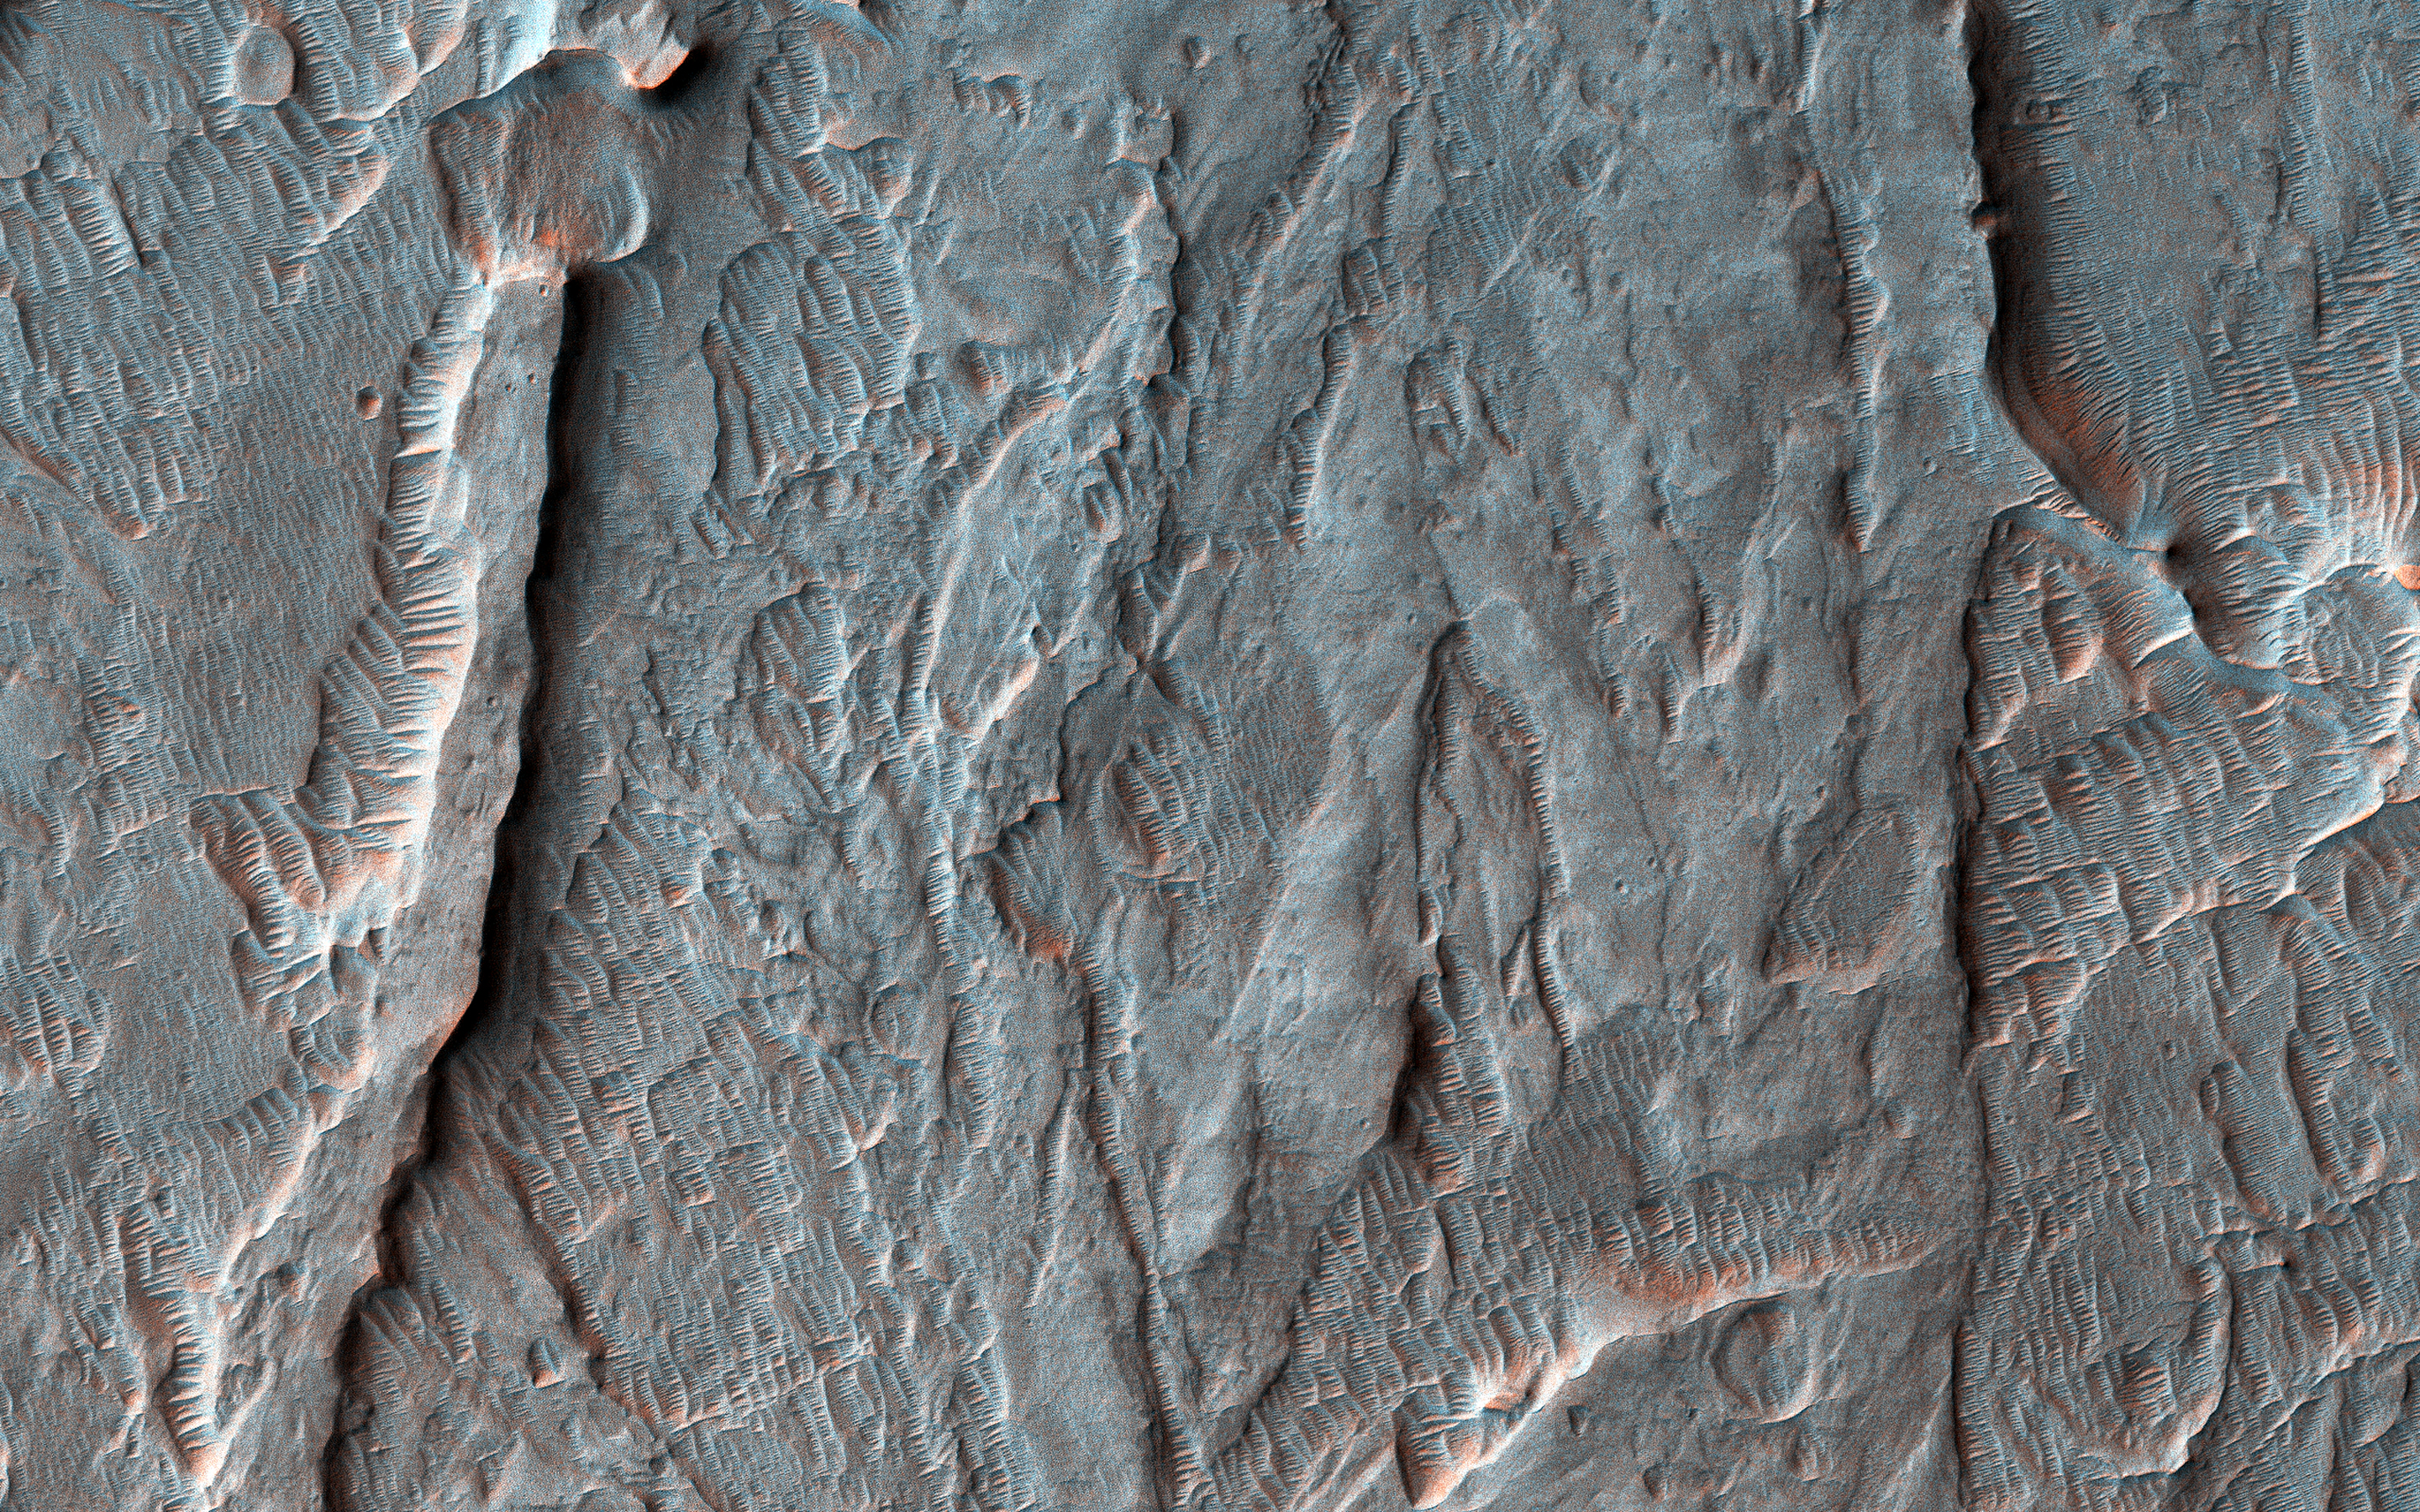

A Fan with Inverted Channels

This image was acquired on May 30, 2018 by NASA’s Mars Reconnaissance Orbiter. This image shows inverted channels within a fan whose origin could be either fluvial (produced by the action of a stream) or alluvial (created by sedimentary deposits).

If the fan is alluvial, then it formed on dry land. If the fan is fluvial, then it could have formed in water, like a delta. Similar fans with inverted channels are found in Eberswalde and Jezero craters, both of which are interpreted as deltas and are considered candidate locations of future rover landing sites.

The map is projected here at a scale of 25 centimeters (9.8 inches) per pixel. [The original image scale is 29.0 centimeters (11.4 inches) per pixel (with 1 x 1 binning); objects on the order of 87 centimeters (34.3 inches) across are resolved.] North is up.

This is a stereo pair with ESP_055360_1520.

The University of Arizona, Tucson, operates HiRISE, which was built by Ball Aerospace & Technologies Corp., Boulder, Colorado. NASA’s Jet Propulsion Laboratory, a division of Caltech in Pasadena, California, manages the Mars Reconnaissance Orbiter Project for NASA’s Science Mission Directorate, Washington.

Credit: NASA/JPL-Caltech/Univ. of Arizona